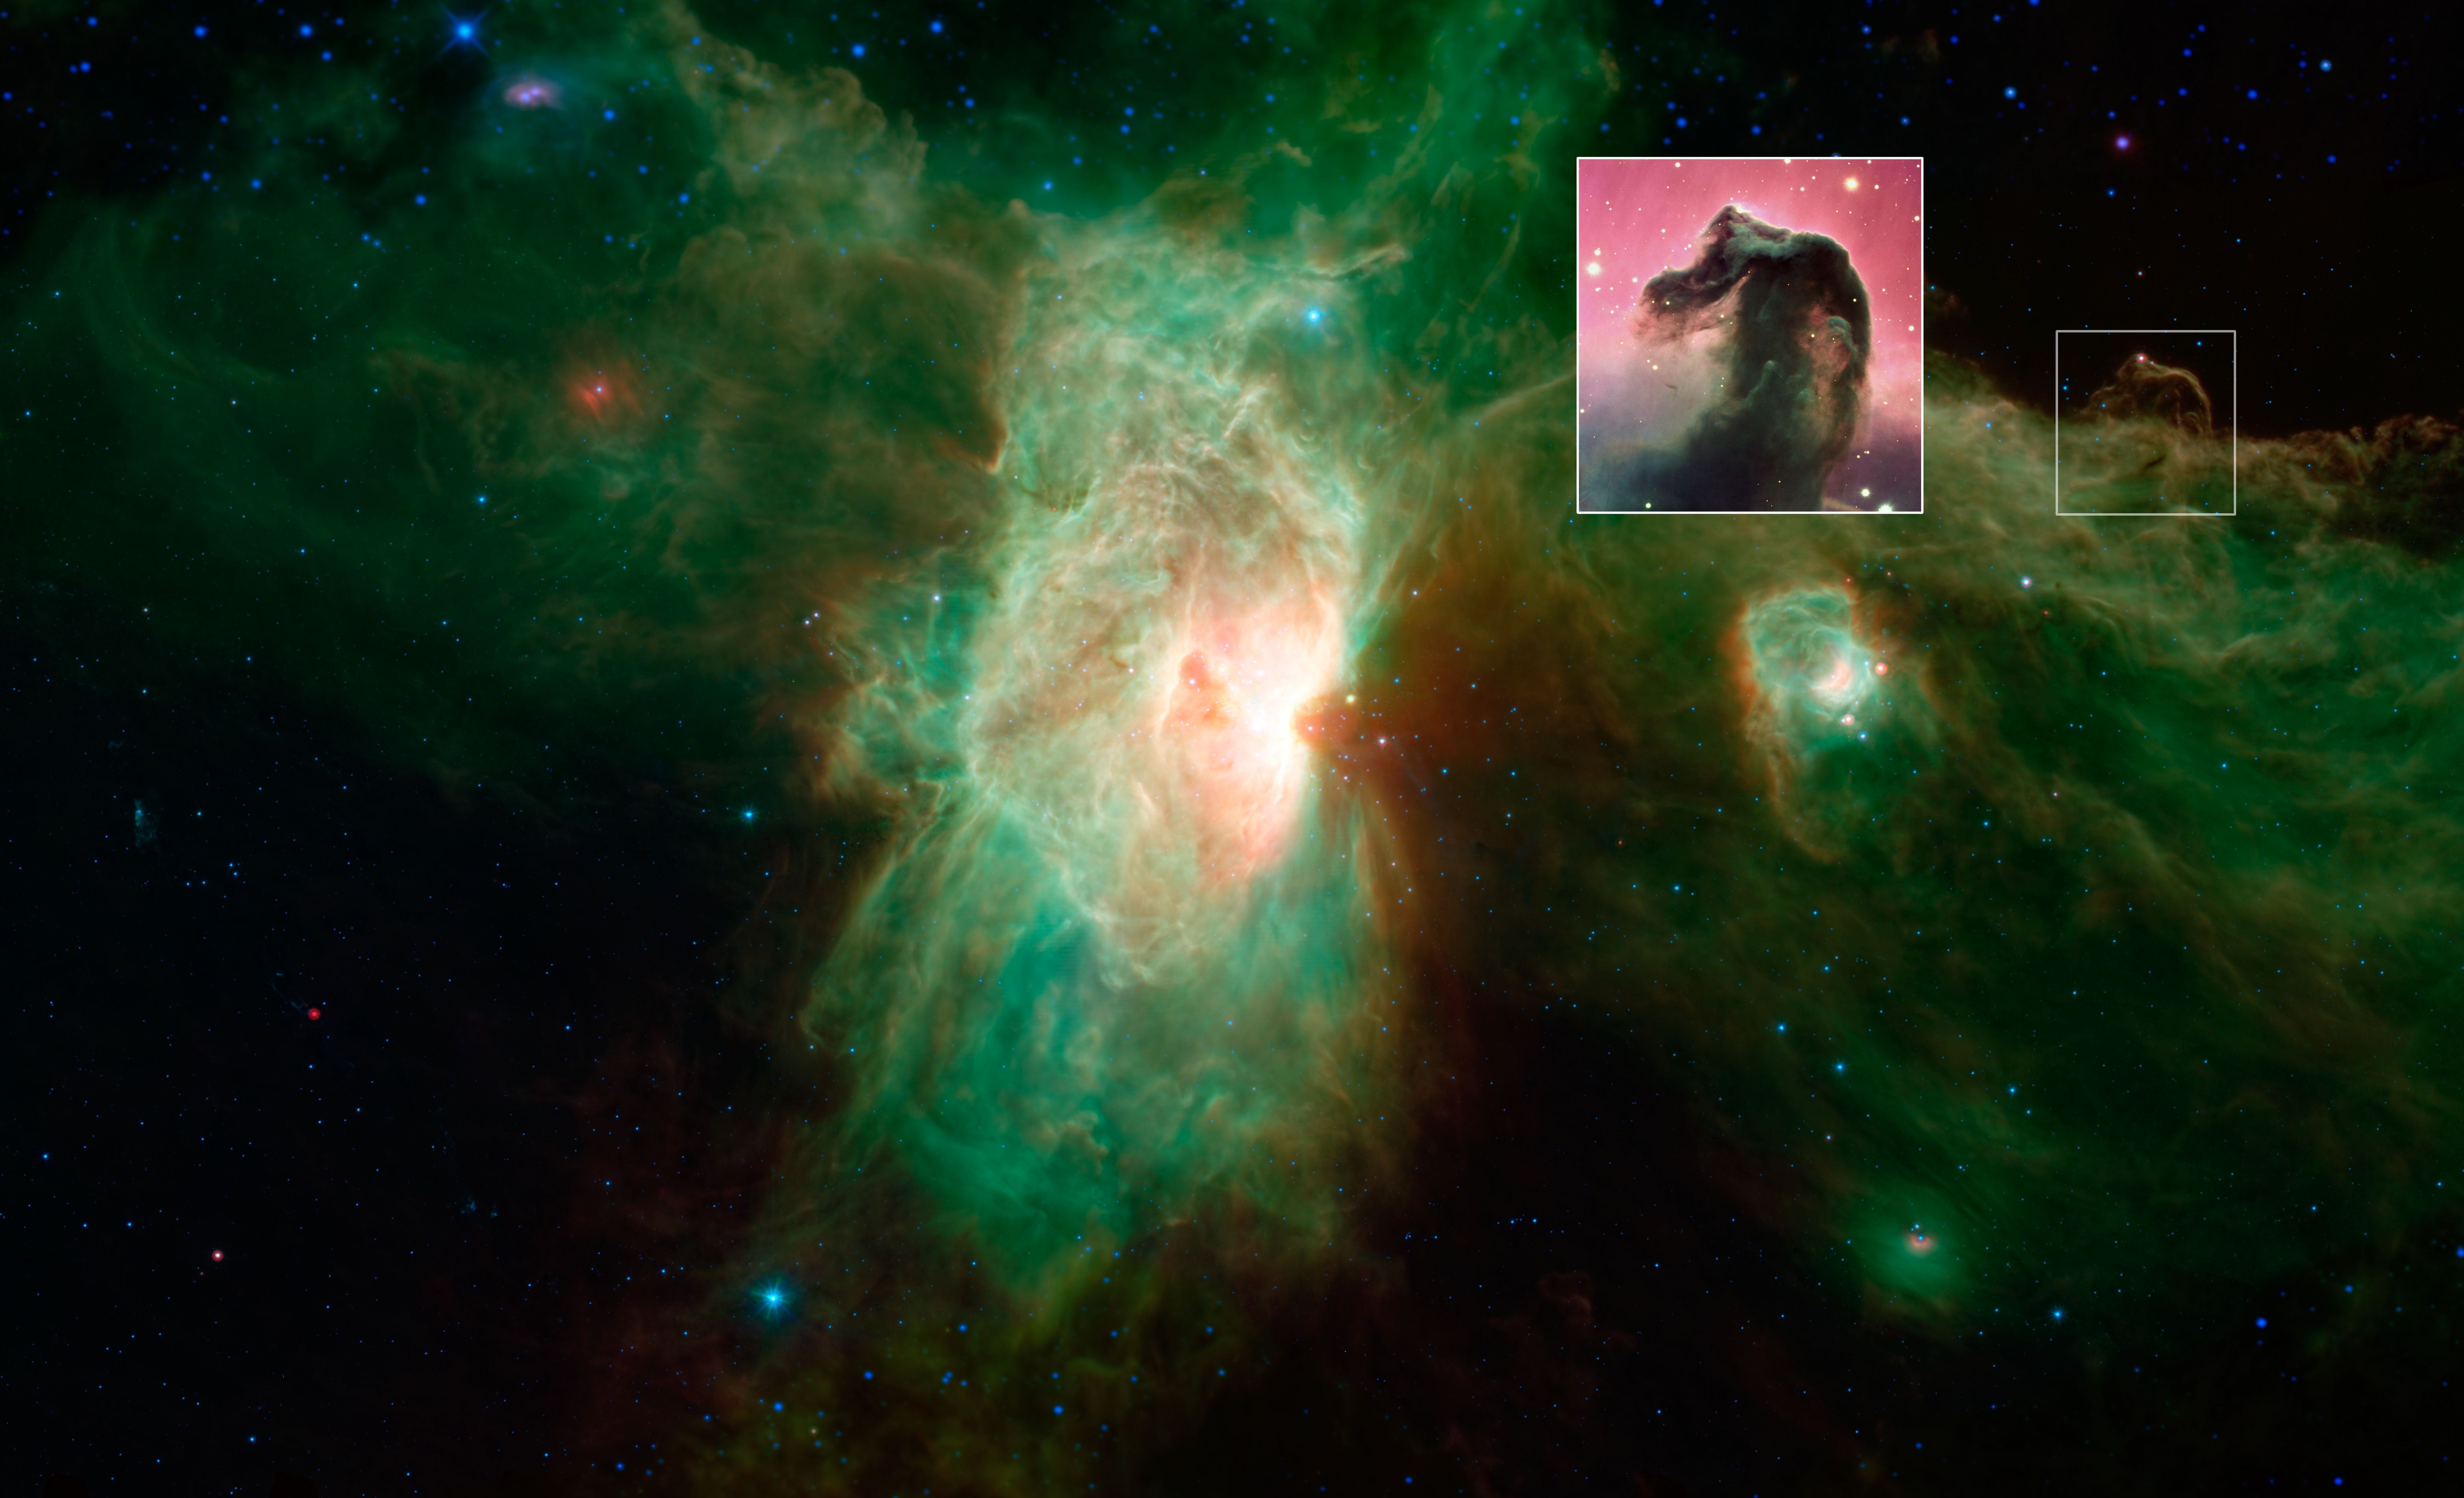

Horsehead Nebula Disappears in Infrared Light

The famous Horsehead nebula seen in visible-light images (inset) looks quite different when viewed in infrared light, as seen in this newly released image from NASA's Spitzer Space Telescope.

The visible-light image, from the European Southern Observatorys Very Large Telescope facility, can be found online at http://www.eso.org/public/images/eso0202a/.

Credit: NASA/JPL-Caltech/ESO